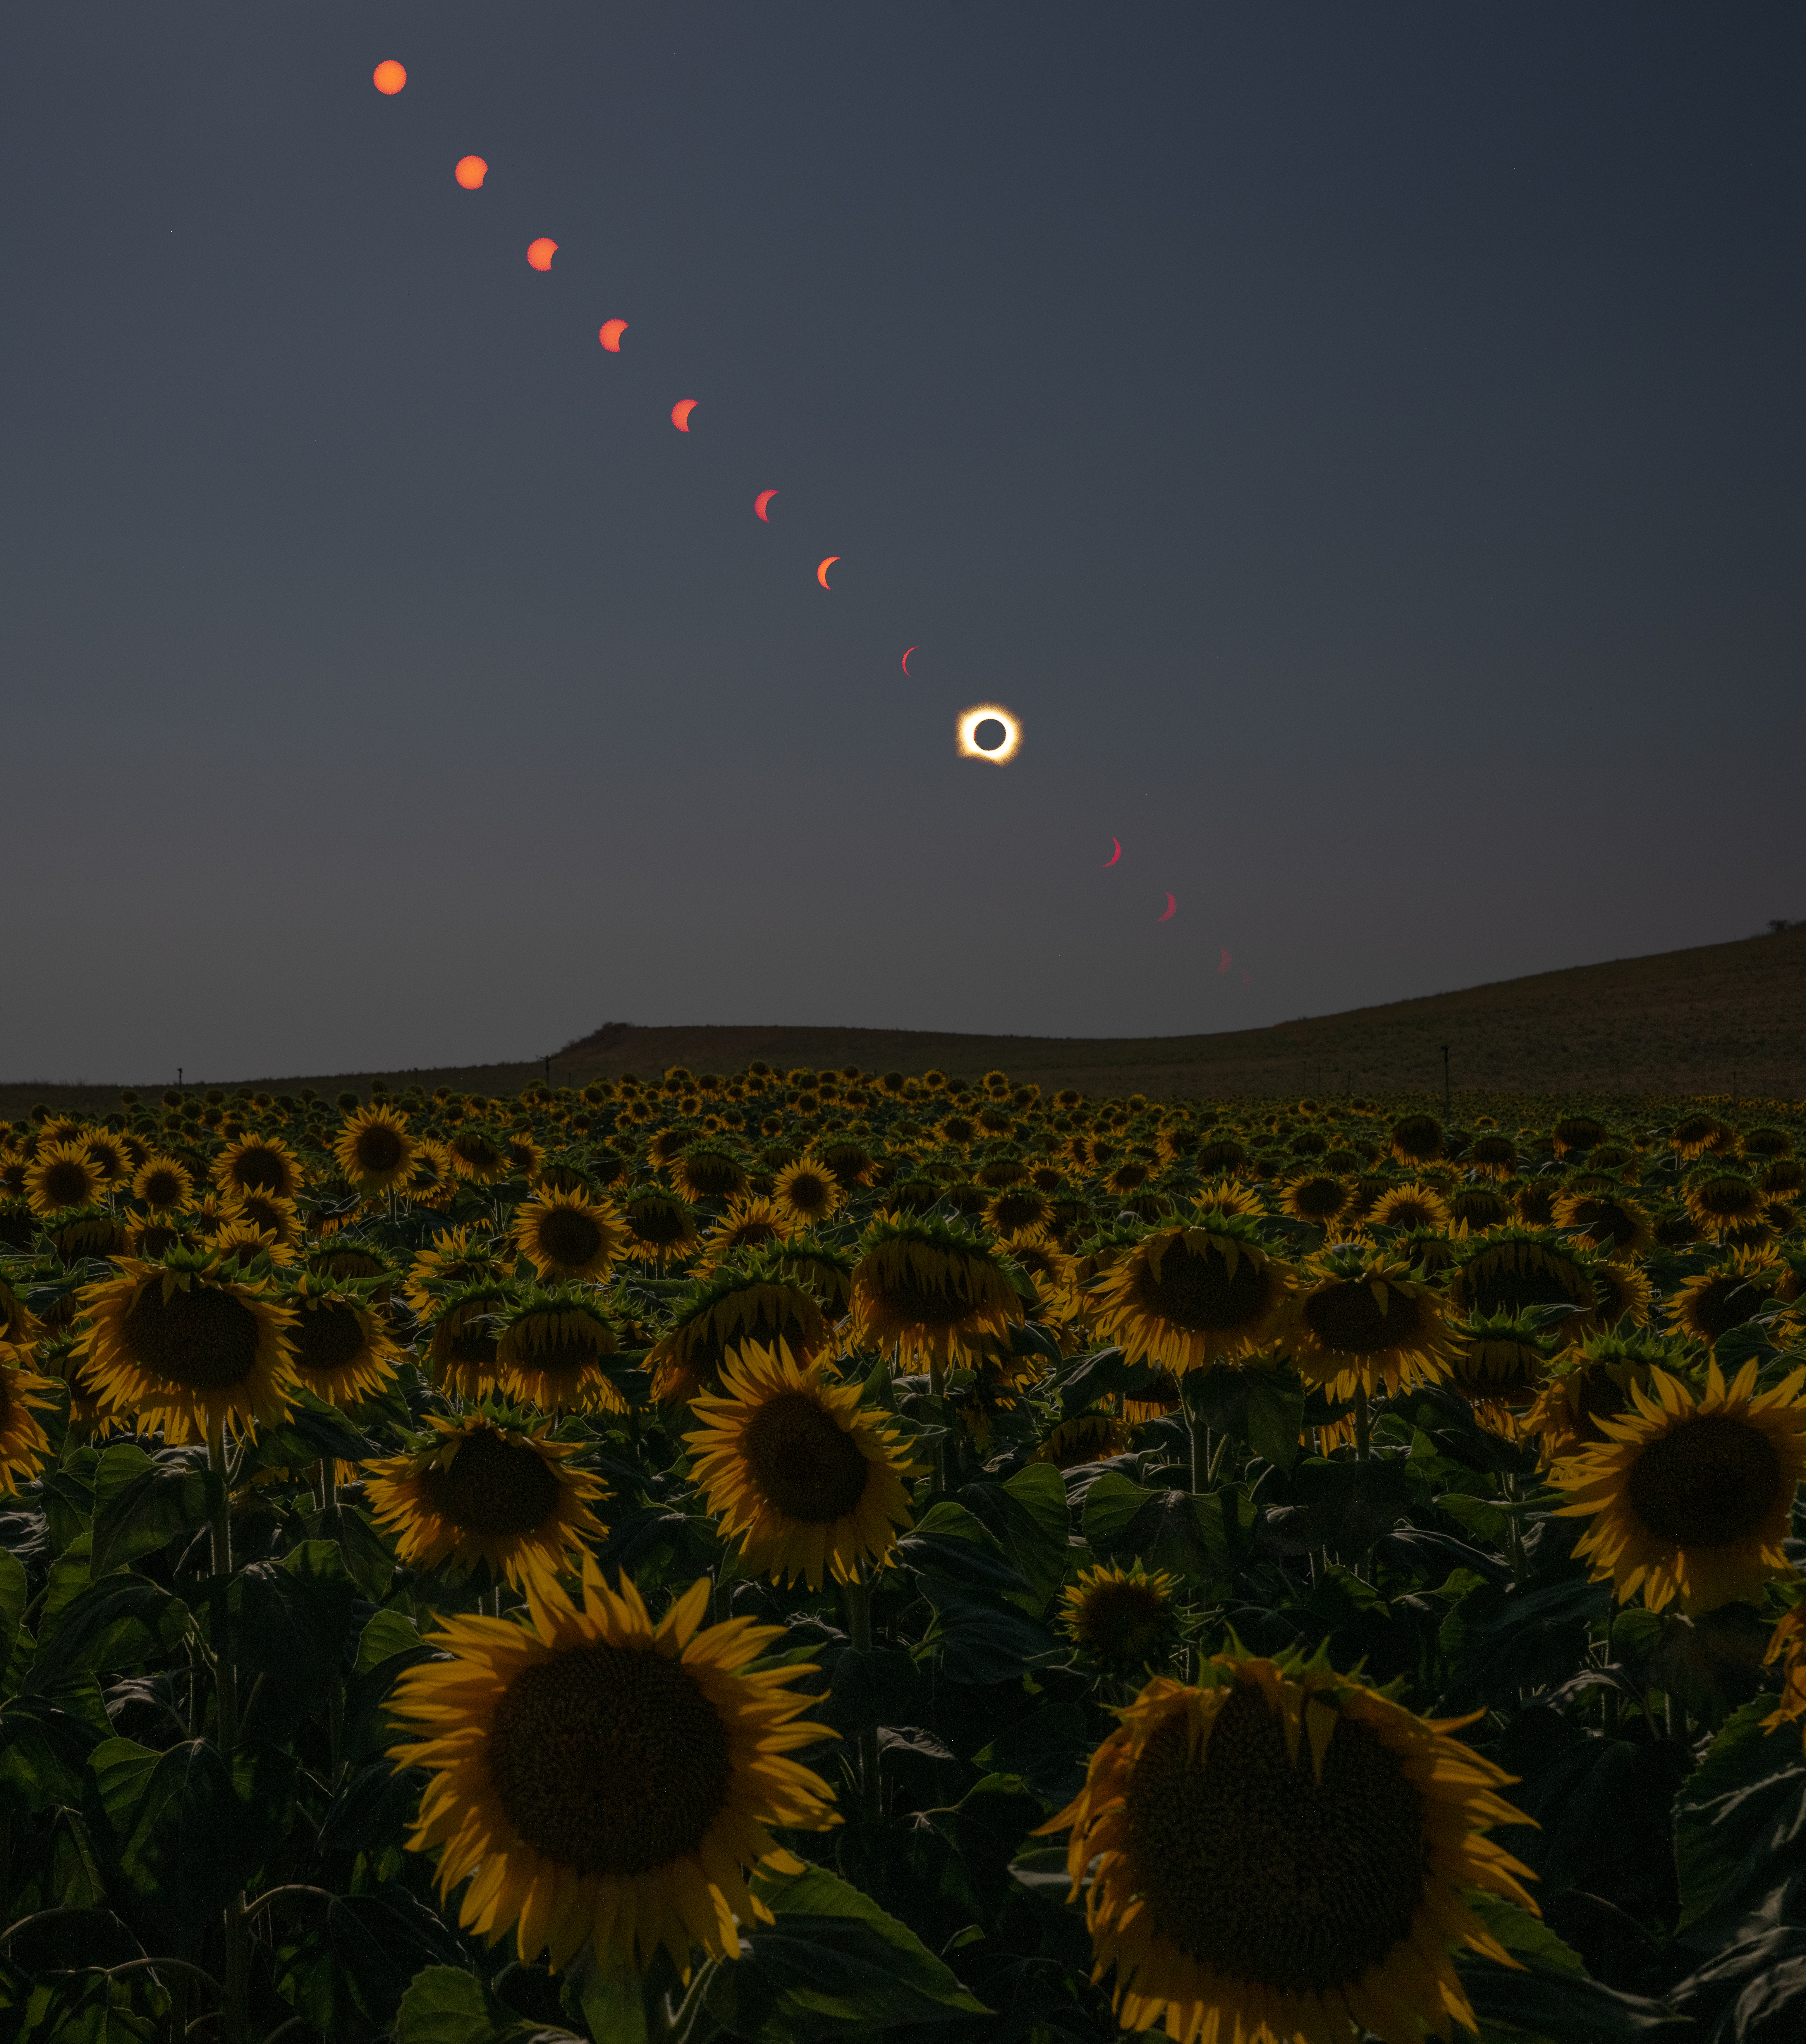

2026 Total Solar Eclipse

This composite image shows the progression of a total solar eclipse over San Millán de los Caballeros, Spain on, Wednesday, Aug. 12, 2026. A total solar eclipse swept across parts of Greenland, Iceland, northern Russia, the Atlantic Ocean, Spain, and a small corner of Portugal. A partial eclipse was visible in parts of the U.S., most of Canada, much of Europe, and northwest Africa.

Credit: NASA/Bill Ingalls